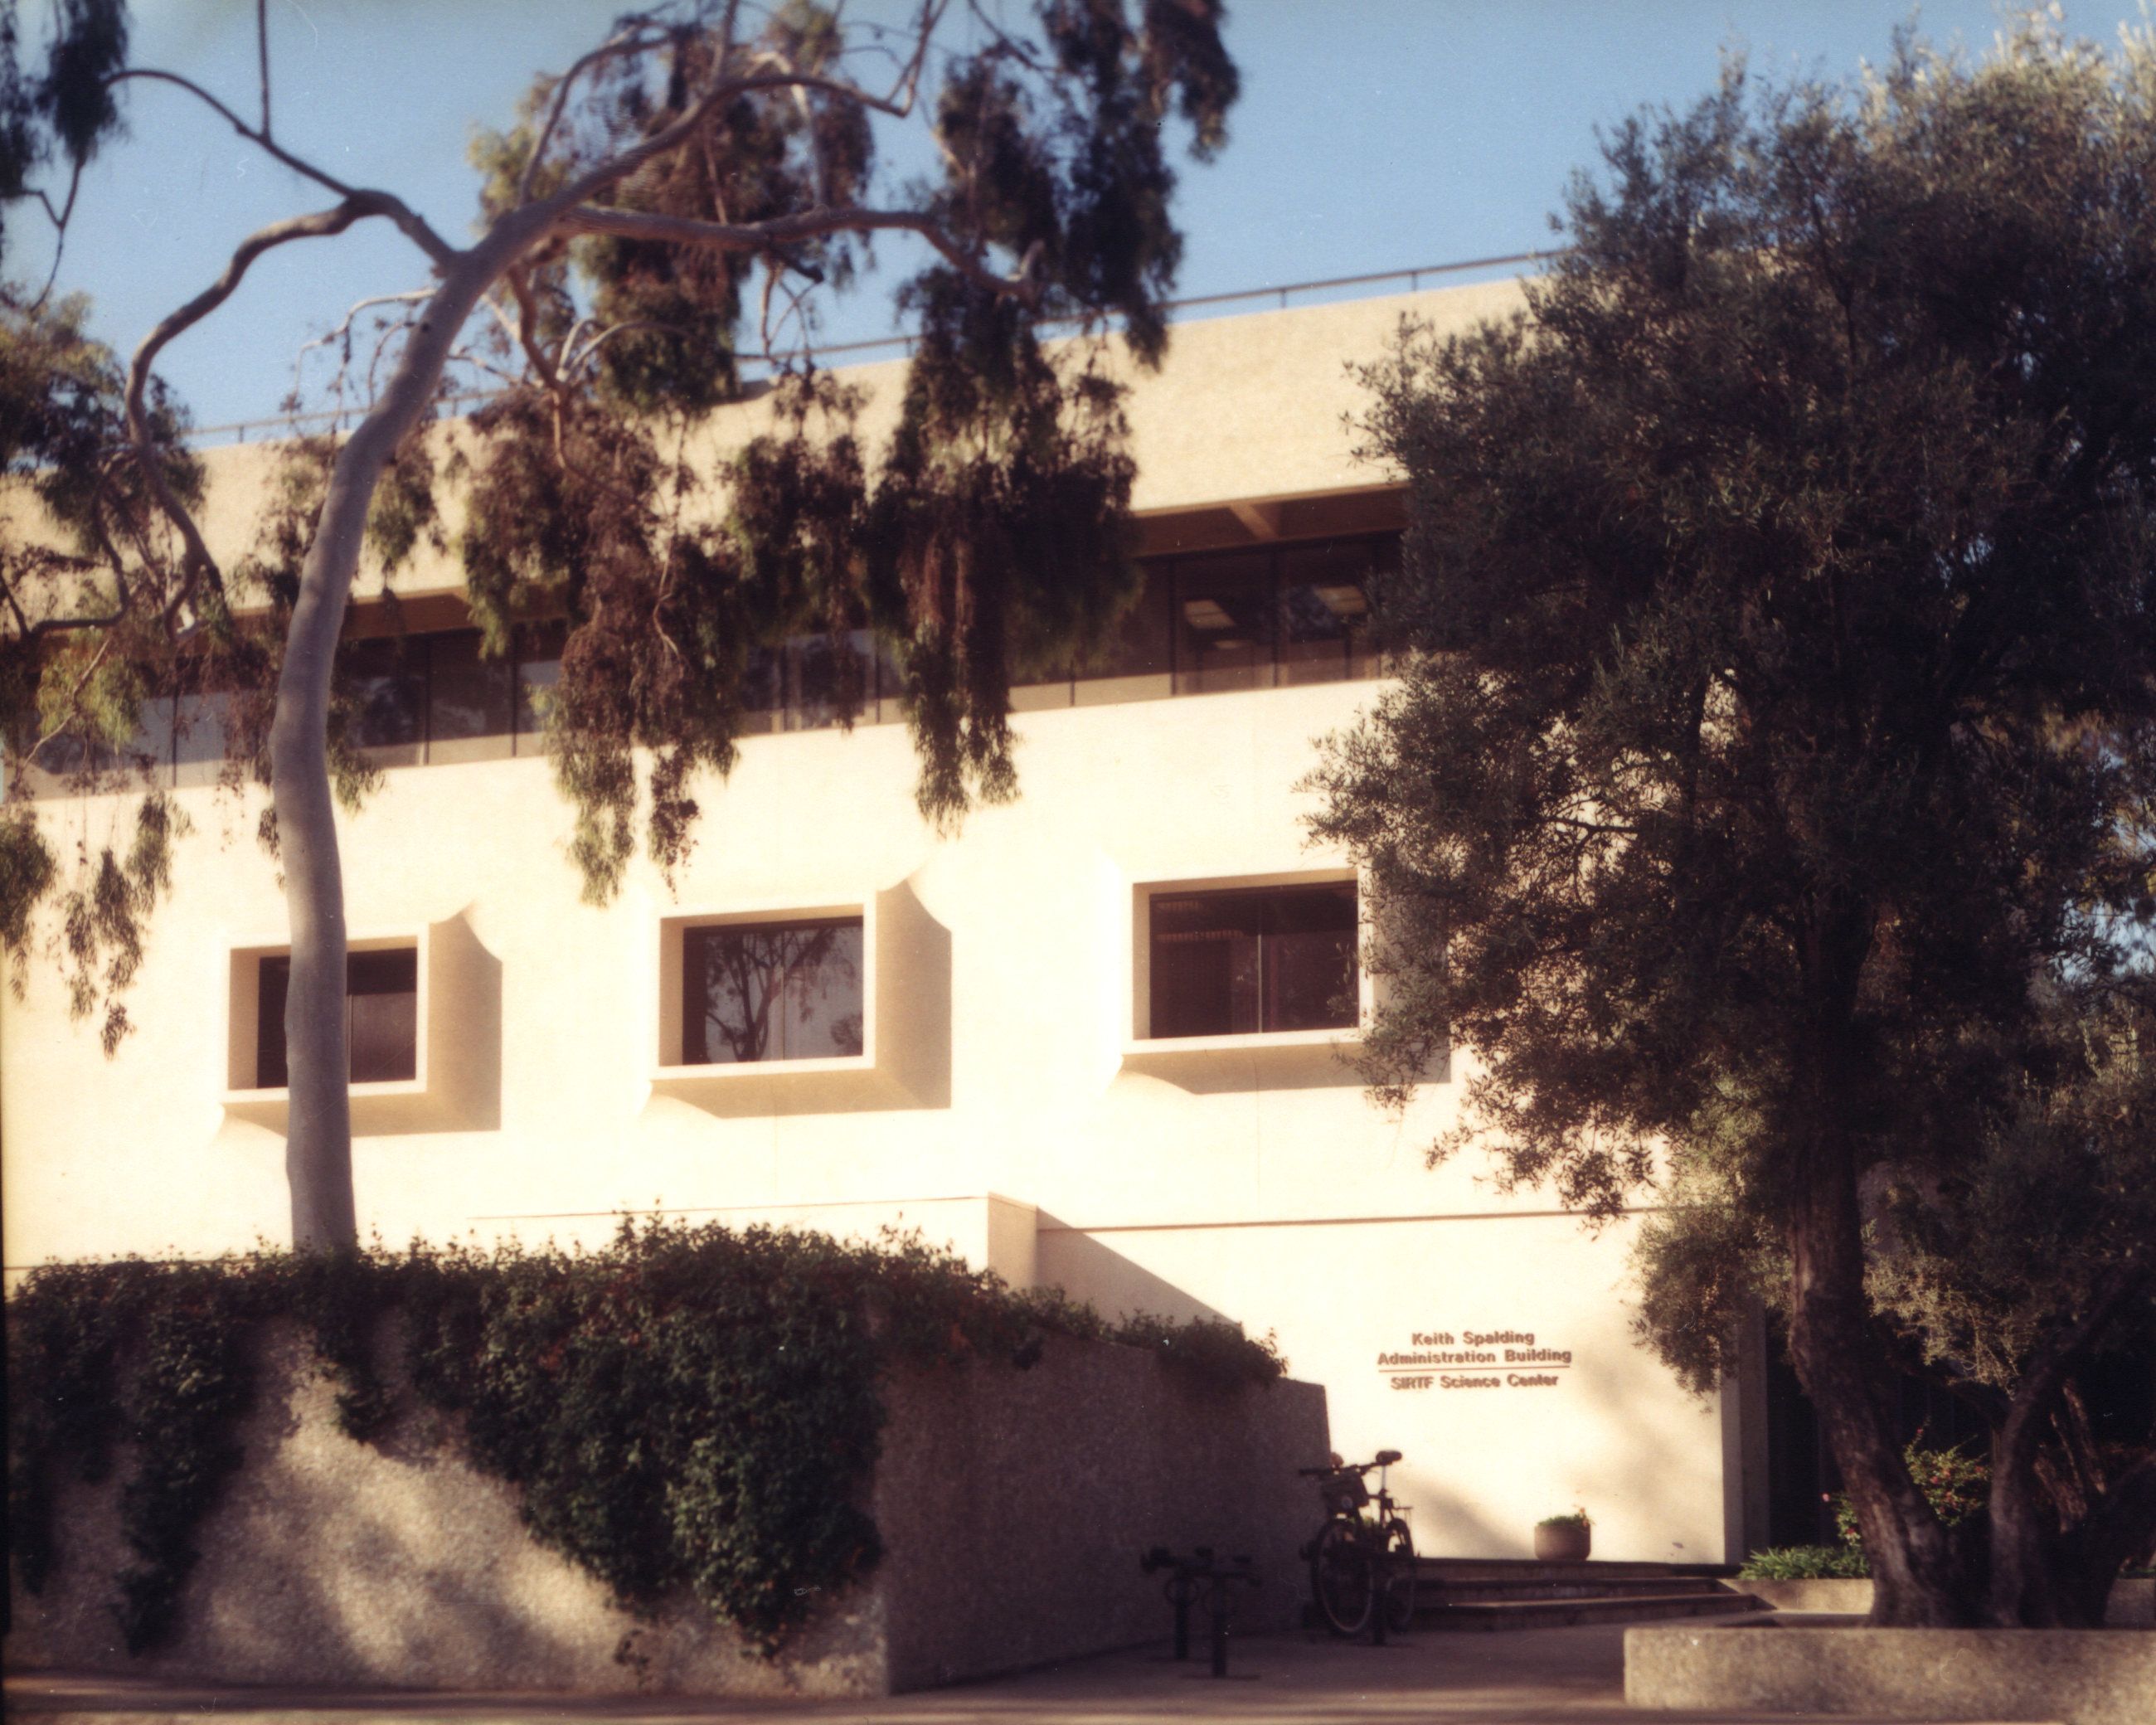

Spitzer Science Center

Credit: NASA/JPL-Caltech/J. Keller (SSC)